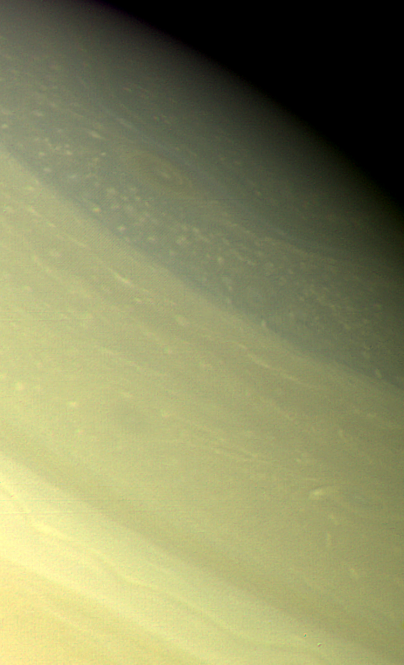

Saturnian Atmospheric Storm

A vortex, or large atmospheric storm, is visible at 74` north latitude in this color composite of Voyager 2 Saturn images obtained Aug. 25, 1979 from a range of 1 million kilometers (620,000 miles). Three wide-angle-camera images taken through green, orange and blue filters were used. This particular storm system seems to be one of the few large-scale structures in Saturn’s polar region, which otherwise is dominated by much smaller-scale features suggesting convection. The darker, bluish structure (upper right) oriented east to west strongly suggests the presence of a jet stream at these high latitudes. The appearance of a strong east-west flow in the polar-region could have a major influence on models of Saturn’s atmospheric circulation, if the existence of such a flow can be substantiated in time sequences of Voyager images. The smallest features visible in this photograph are about 20 km. (12 mi.) across. The Voyager project is managed for NASA by the Jet Propulsion Laboratory, Pasadena, Calif.

Credit: NASA/JPL